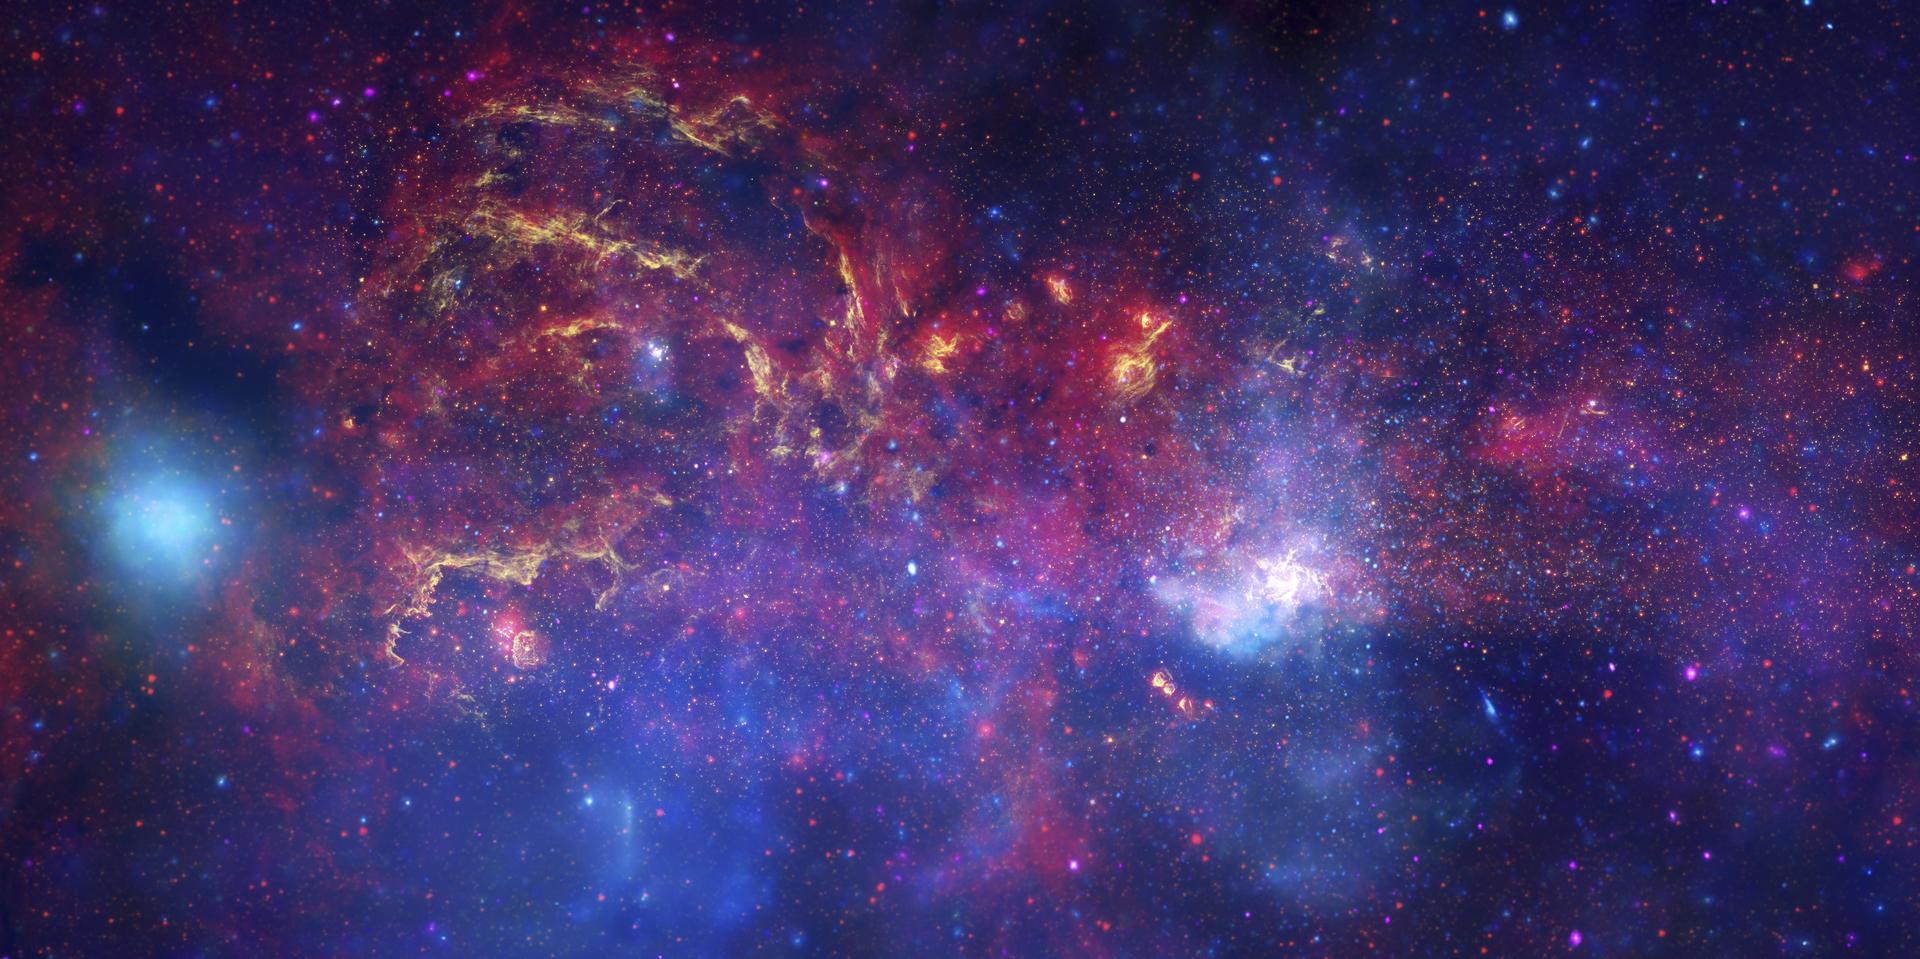

Great Observatories’ Unique Views of the Milky Way

3-Panel Poster

Figure 1Figure 2Figure 3

In celebration of the International Year of Astronomy 2009, NASA’s Great Observatories — the Hubble Space Telescope, the Spitzer Space Telescope, and the Chandra X-ray Observatory — have produced a matched trio of images of the central region of our Milky Way galaxy. Each image shows the telescope’s different wavelength view of the galactic center region, illustrating the unique science each observatory conducts.

In this spectacular image, observations using infrared light and X-ray light see through the obscuring dust and reveal the intense activity near the galactic core. Note that the center of the galaxy is located within the bright white region to the right of and just below the middle of the image. The entire image width covers about one-half a degree, about the same angular width as the full moon.

Spitzer’s infrared-light observations provide a detailed and spectacular view of the galactic center region [Figure 1 (top frame of poster)]. The swirling core of our galaxy harbors hundreds of thousands of stars that cannot be seen in visible light. These stars heat the nearby gas and dust. These dusty clouds glow in infrared light and reveal their often dramatic shapes. Some of these clouds harbor stellar nurseries that are forming new generations of stars. Like the downtown of a large city, the center of our galaxy is a crowded, active, and vibrant place.

Although best known for its visible-light images, Hubble also observes over a limited range of infrared light [Figure 2 (middle frame of poster)]. The galactic center is marked by the bright patch in the lower right. Along the left side are large arcs of warm gas that have been heated by clusters of bright massive stars. In addition, Hubble uncovered many more massive stars across the region. Winds and radiation from these stars create the complex structures seen in the gas throughout the image.This sweeping panorama is one of the sharpest infrared pictures ever made of the galactic center region.

X-rays detected by Chandra expose a wealth of exotic objects and high-energy features [Figure 3 (bottom frame of poster)]. In this image, pink represents lower energy X-rays and blue indicates higher energy. Hundreds of small dots show emission from material around black holes and other dense stellar objects. A supermassive black hole — some four million times more massive than the Sun — resides within the bright region in the lower right. The diffuse X-ray light comes from gas heated to millions of degrees by outflows from the supermassive black hole, winds from giant stars, and stellar explosions. This central region is the most energetic place in our galaxy.

Credit: NASA/JPL-Caltech/ESA/CXC/STScI